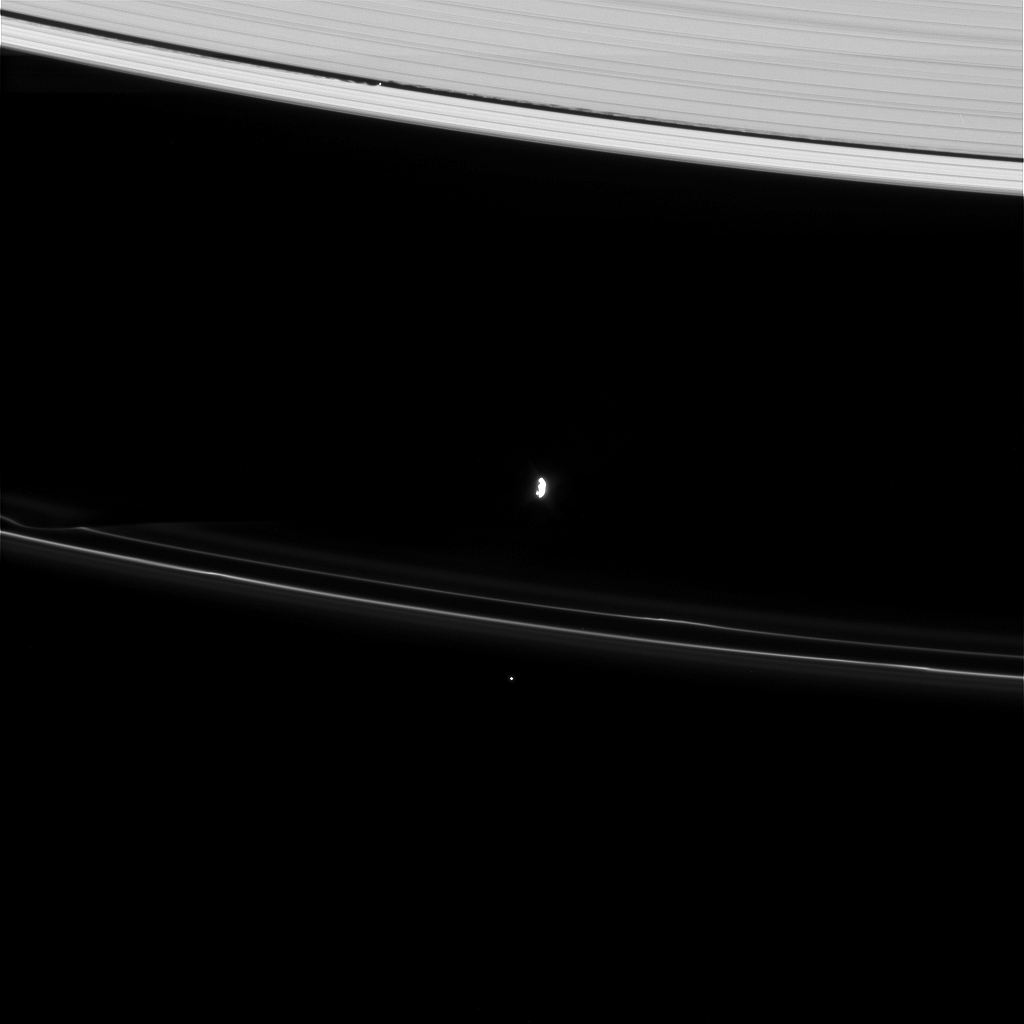

Ringcraft

The Cassini spacecraft captures a view showing two of Saturn’s moons and their gravitational effects on nearby rings.

At top, Daphnis (8 kilometers, or 5 miles across at its widest point) streaks through the Keeler Gap, with its ever-present edge waves. At center, Prometheus (86 kilometers, or 53 miles across at its widest point) pulls away from a recent encounter with the F ring. A bright background star is visible below the F ring.

This view looks toward the unilluminated side of the rings from about 41 degrees above the ringplane. The image was taken in visible light with the Cassini spacecraft narrow-angle camera on April 8, 2008. The view was acquired at a distance of approximately 1.3 million kilometers (788,000 miles) from Prometheus and at a Sun-Prometheus-spacecraft, or phase, angle of 53 degrees. Image scale is 8 kilometers (5 miles) per pixel.

The Cassini-Huygens mission is a cooperative project of NASA, the European Space Agency and the Italian Space Agency. The Jet Propulsion Laboratory, a division of the California Institute of Technology in Pasadena, manages the mission for NASA’s Science Mission Directorate, Washington, D.C. The Cassini orbiter and its two onboard cameras were designed, developed and assembled at JPL. The imaging operations center is based at the Space Science Institute in Boulder, Colo.

Credit: NASA/JPL/Space Science Institute